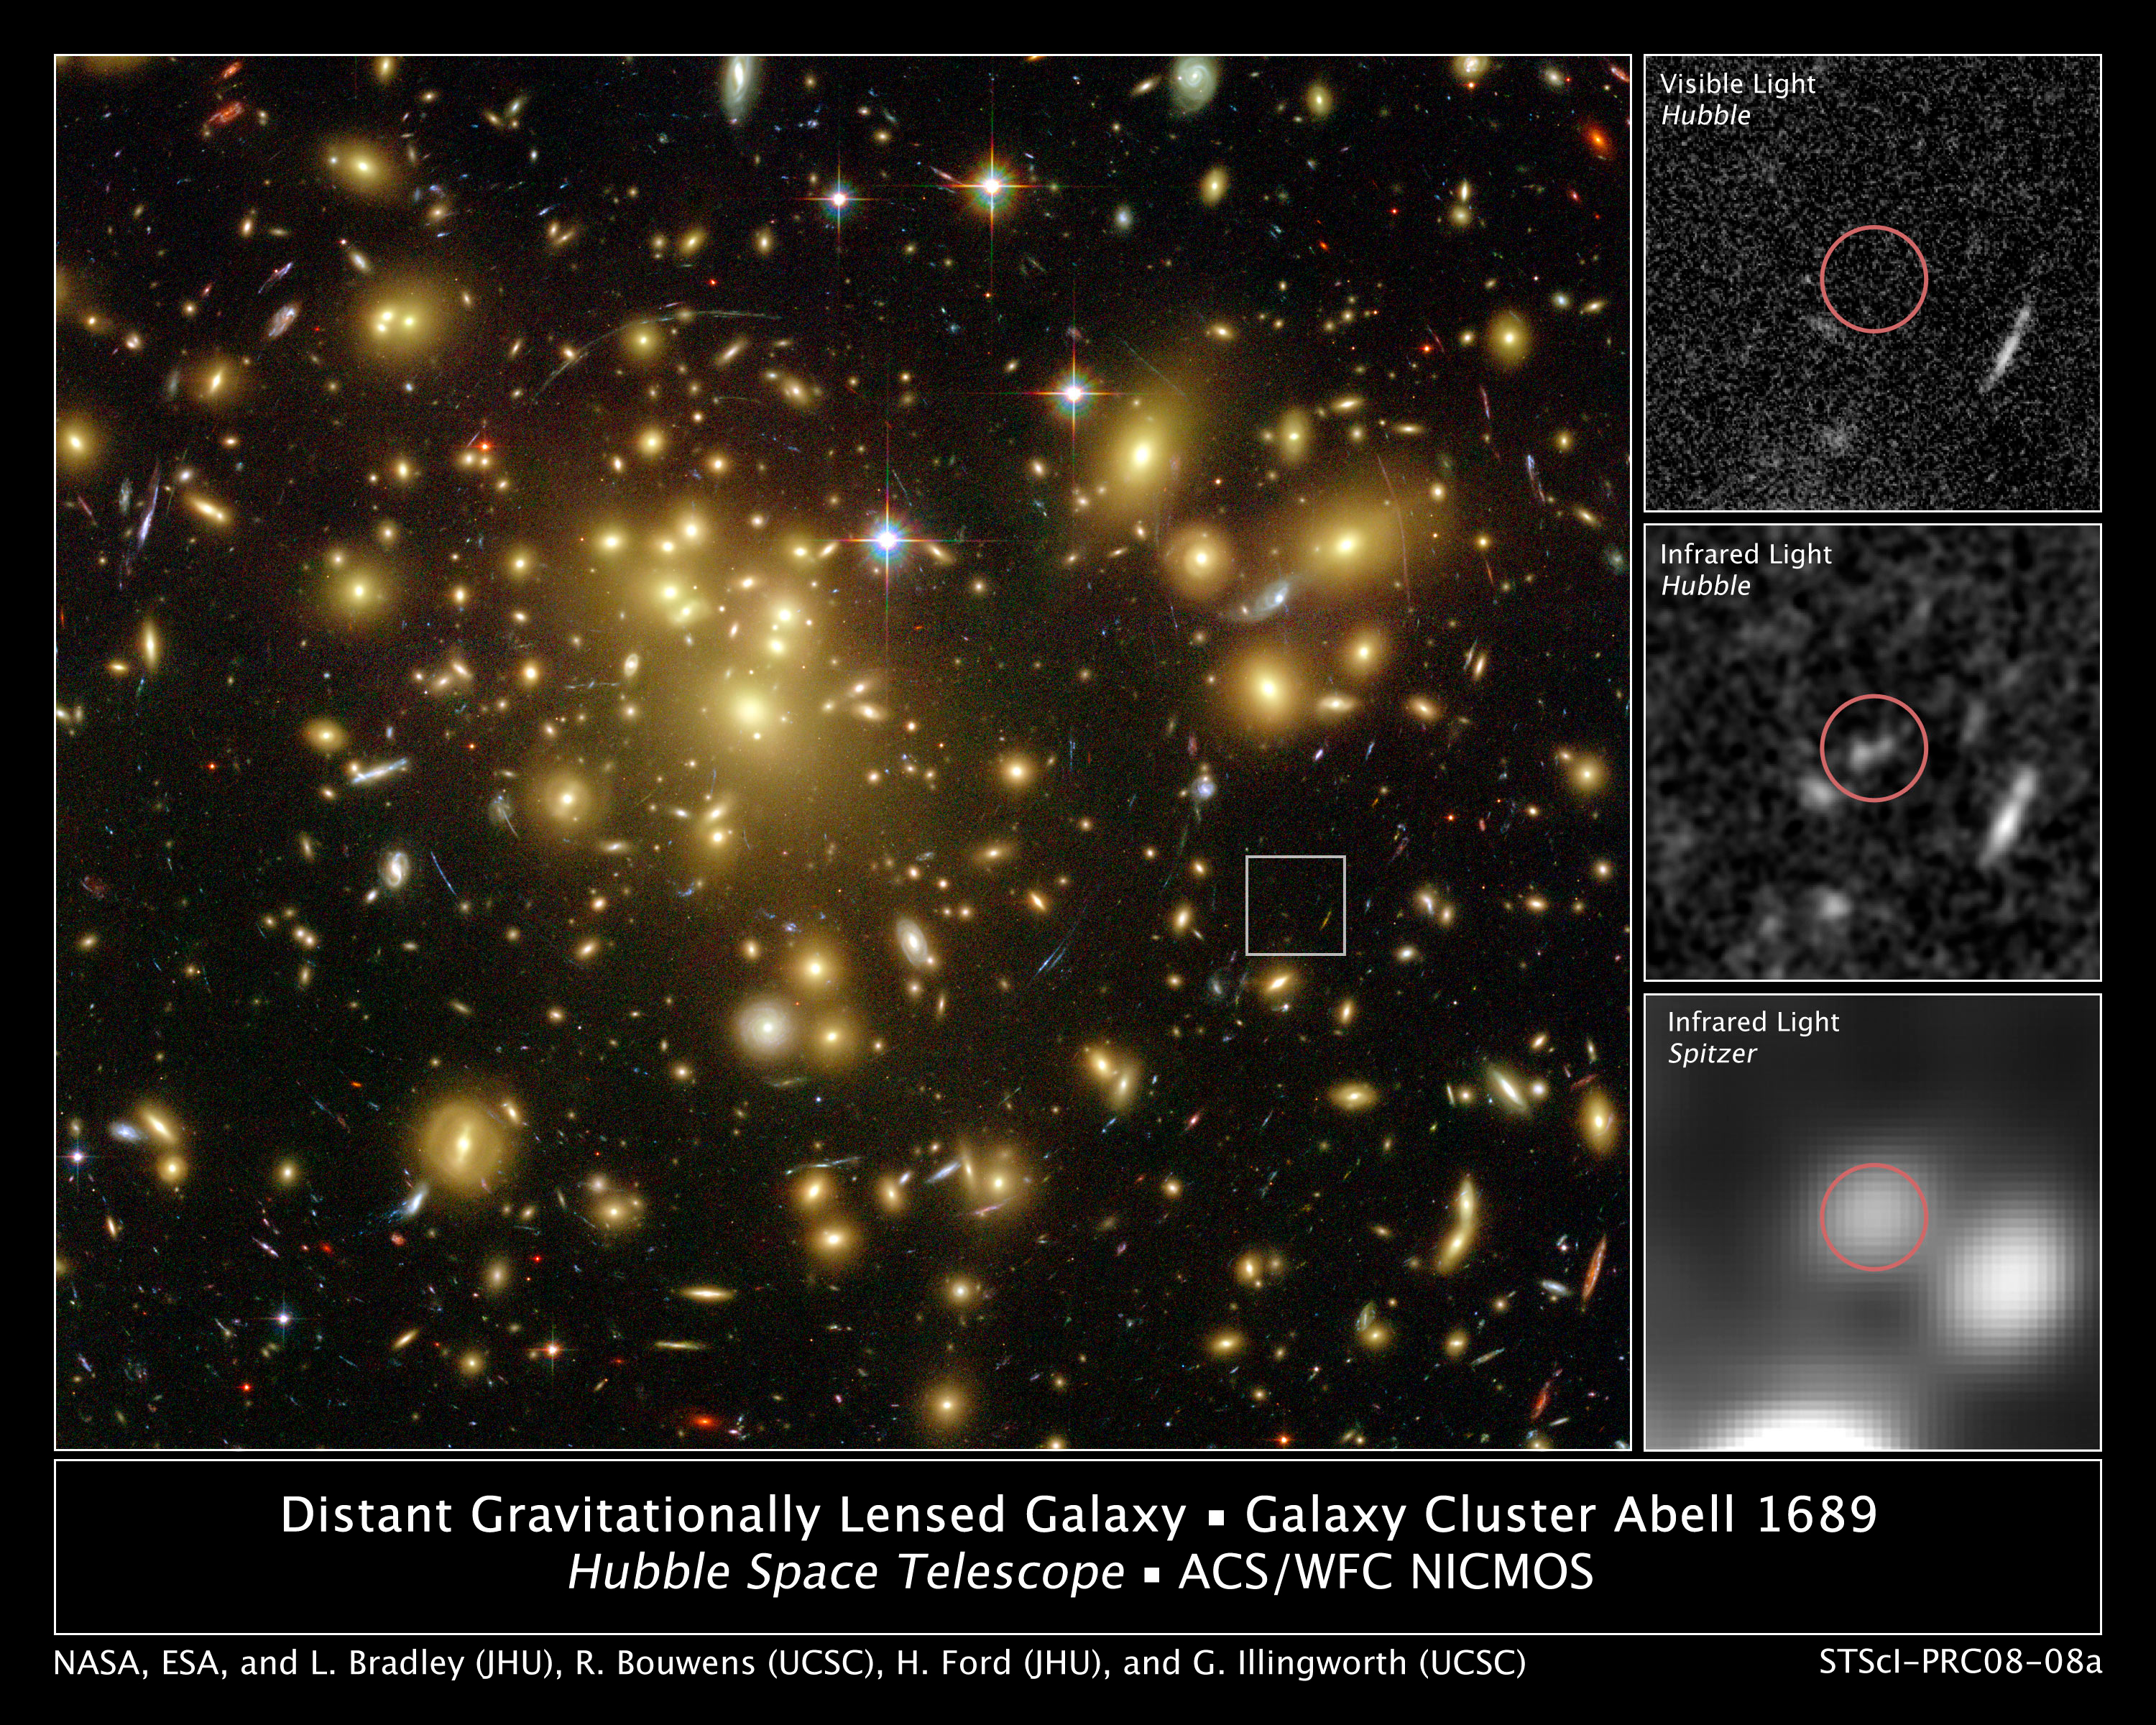

Astronomers Find One of the Youngest and Brightest Galaxies in the Early Universe

A massive cluster of yellowish galaxies is seemingly caught in a spider web of eerily distorted background galaxies in the left-hand image, taken with the Advanced Camera for Surveys (ACS) aboard NASA's Hubble Space Telescope.

The gravity of the cluster's trillion stars acts as a cosmic "zoom lens," bending and magnifying the light of the galaxies located far behind it, a technique called gravitational lensing. The faraway galaxies appear in the Hubble image as arc-shaped objects around the cluster, named Abell 1689. The increased magnification allows astronomers to study remote galaxies in greater detail.

One galaxy is so far away, however, it does not show up in the visible-light image taken with ACS [top, right], because its light is stretched to invisible infrared wavelengths by the universe's expansion.

Astronomers used Hubble's Near Infrared Camera and Multi-Object Spectrometer (NICMOS) and NASA's Spitzer Space Telescope with its Infrared Array Camera (IRAC) – with help from the gravitational lensing cluster – to see the faraway galaxy.

The distant galaxy, dubbed A1689-zD1, appears as a grayish-white smudge in the close- up view taken with Hubble's NICMOS [center, right], and as a whitish blob in the Spitzer IRAC close-up view [bottom, right]. The galaxy is brimming with star birth. Hubble and Spitzer worked together to show that it is one of the youngest galaxies ever discovered. Astronomers estimate that the galaxy is 12.8 billion light-years away. Abell 1689 is 2.2 billion light-years away.

A1689-zD1 was born during the middle of the "dark ages," a period in the early universe when the first stars and galaxies were just beginning to burst to life. The dark ages lasted from about 400,000 to roughly a billion years after the Big Bang. Astronomers think that A1689-zD1 was one of the galaxies that helped end the dark ages.

The ACS images were taken in 2002, the NICMOS images in 2005 and 2007, and the Spitzer IRAC images in 2006.

Credit: NASA; ESA; L. Bradley (Johns Hopkins University); R. Bouwens (University of California, Santa Cruz); H. Ford (Johns Hopkins University); and G. Illingworth (University of California, Santa Cruz)